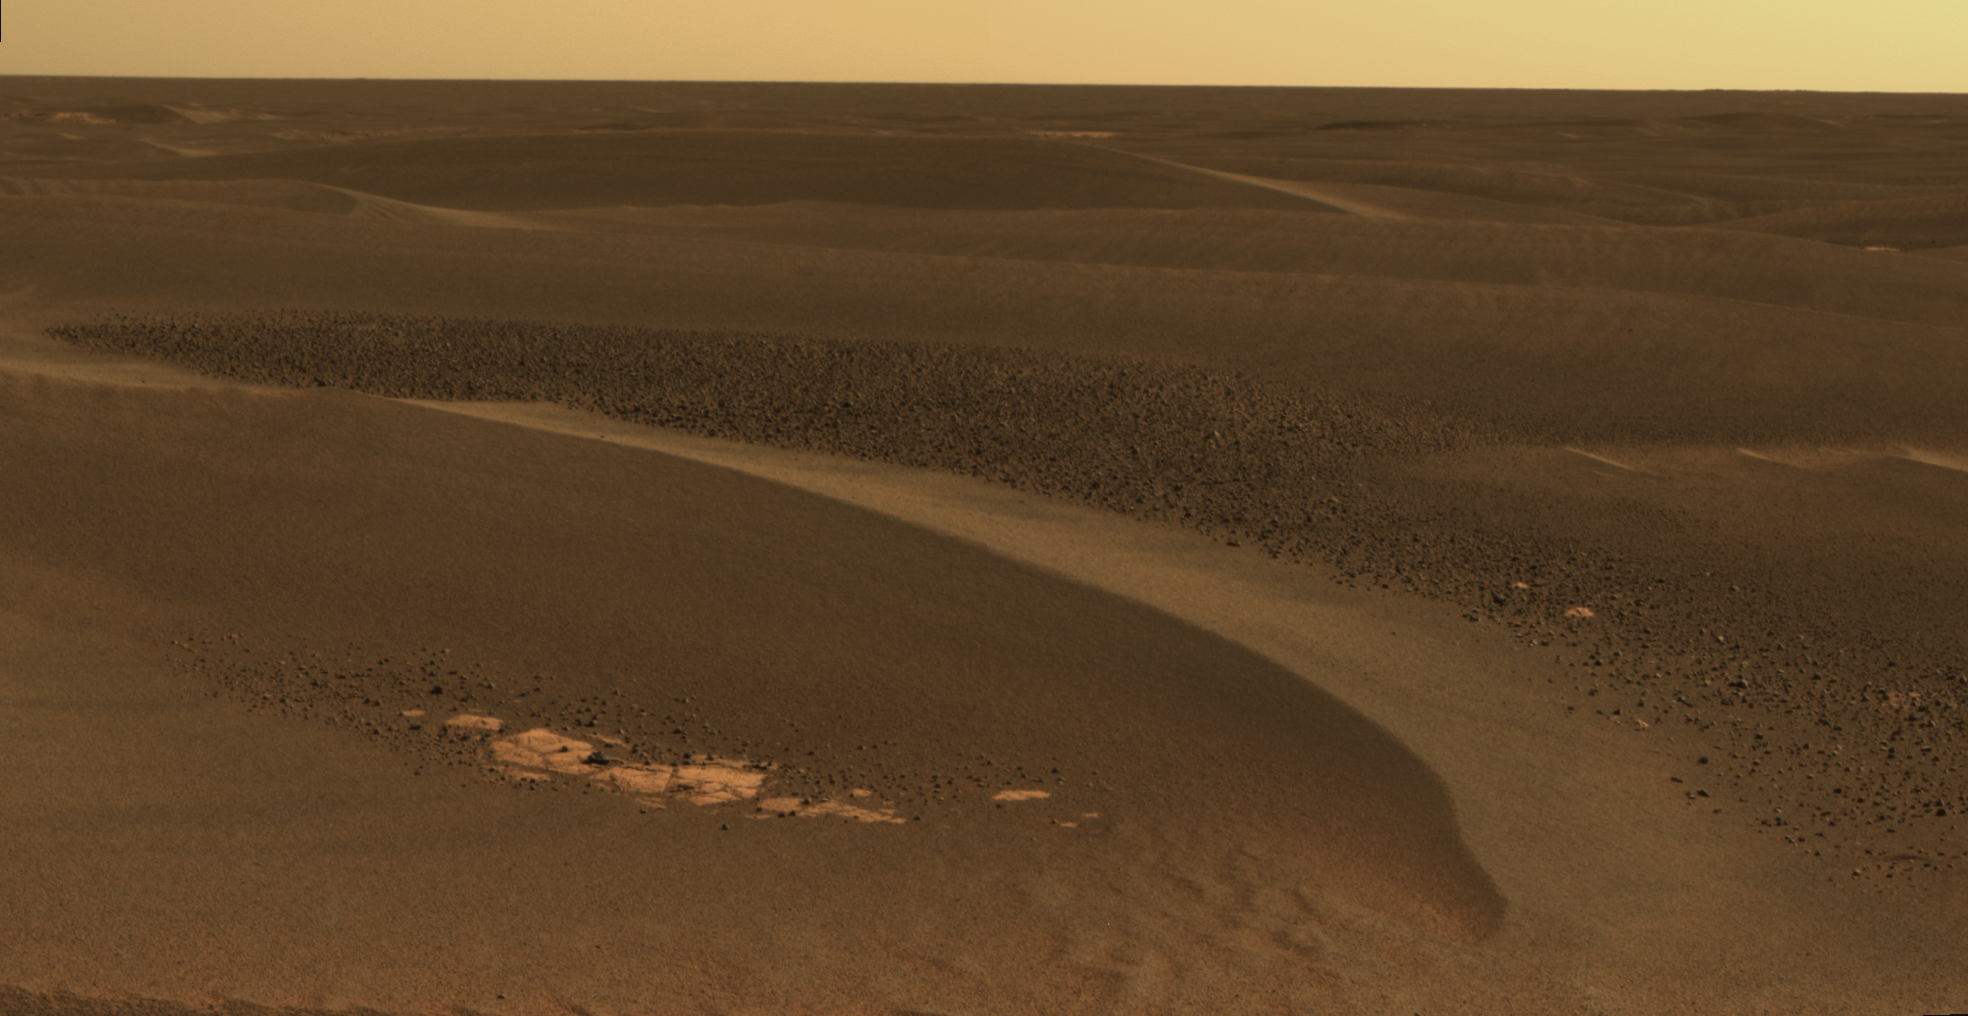

Cobbles in Troughs Between Meridiani Ripples

As NASA’s Mars Exploration Rover Opportunity continues to traverse from “Erebus Crater” toward “Victoria Crater,” the rover navigates along exposures of bedrock between large, wind-blown ripples. Along the way, scientists have been studying fields of cobbles that sometimes appear on trough floors between ripples. They have also been studying the banding patterns seen in large ripples.

This view, obtained by Opportunity’s panoramic camera on the rover’s 802nd Martian day (sol) of exploration (April 27, 2006), is a mosaic spanning about 30 degrees. It shows a field of cobbles nestled among wind-driven ripples that are about 20 centimeters (8 inches) high.

The origin of cobble fields like this one is unknown. The cobbles may be a lag of coarser material left behind from one or more soil deposits whose finer particles have blown away. The cobbles may be eroded fragments of meteoritic material, secondary ejecta of Mars rock thrown here from craters elsewhere on the surface, weathering remnants of locally-derived bedrock, or a mixture of these. Scientists will use the panoramic camera’s multiple filters to study the rock types, variability and origins of the cobbles.

This is an approximately true-color rendering that combines separate images taken through the panoramic camera’s 753-nanometer, 535-nanometer and 432-nanometer filters.

Credit: NASA/JPL-Caltech/Cornell